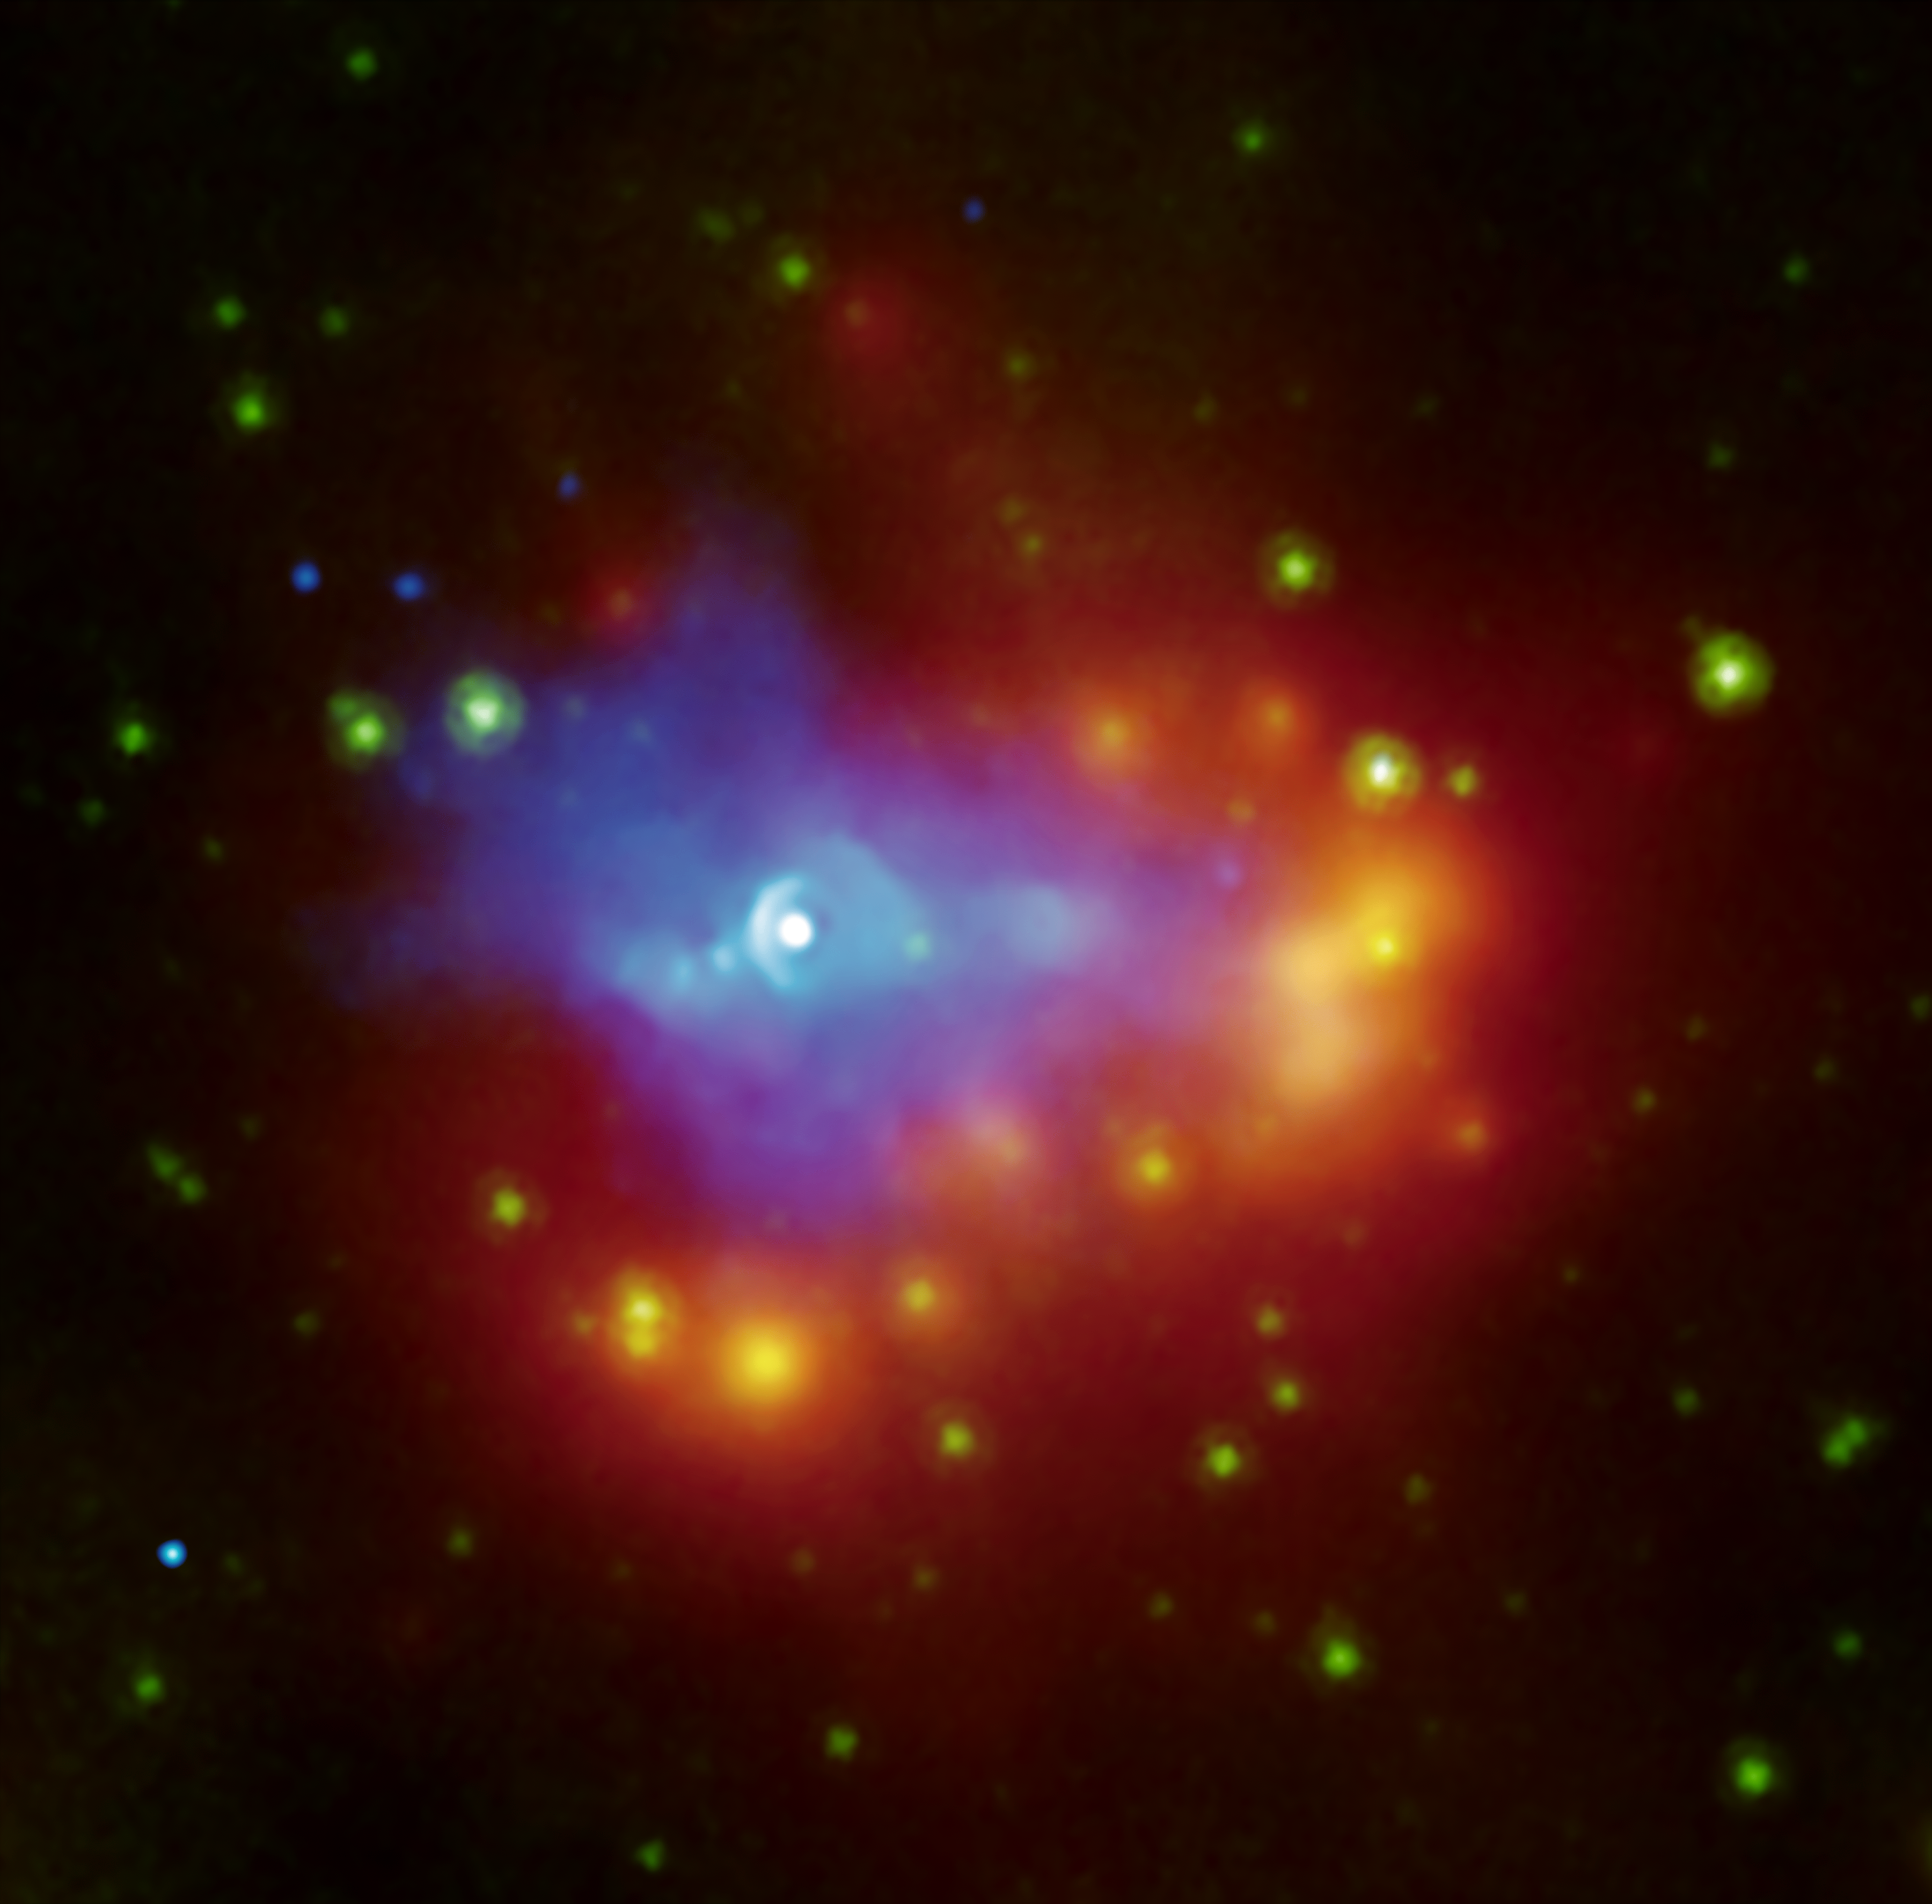

Dusty Dead Star

A composite image from NASA's Chandra (blue) and Spitzer (green and red-yellow) space telescopes shows the dusty remains of a collapsed star, a supernova remnant called G54.1+0.3. The white source at the center is a dead star called a pulsar, generating a wind of high-energy particles seen by Chandra in blue. The wind expands into the surrounding environment. The infrared shell that surrounds the pulsar wind, seen in red, is made up of gas and dust that condensed out of debris from the supernova explosion. A nearby cluster of stars is being engulfed by the dust.

The nature and quantity of dust produced in supernova explosions is a long-standing mystery, and G54.1+0.3 supplies an important piece to the puzzle.

Credit: NASA/CXC/JPL-Caltech/Harvard-Smithsonian CfA